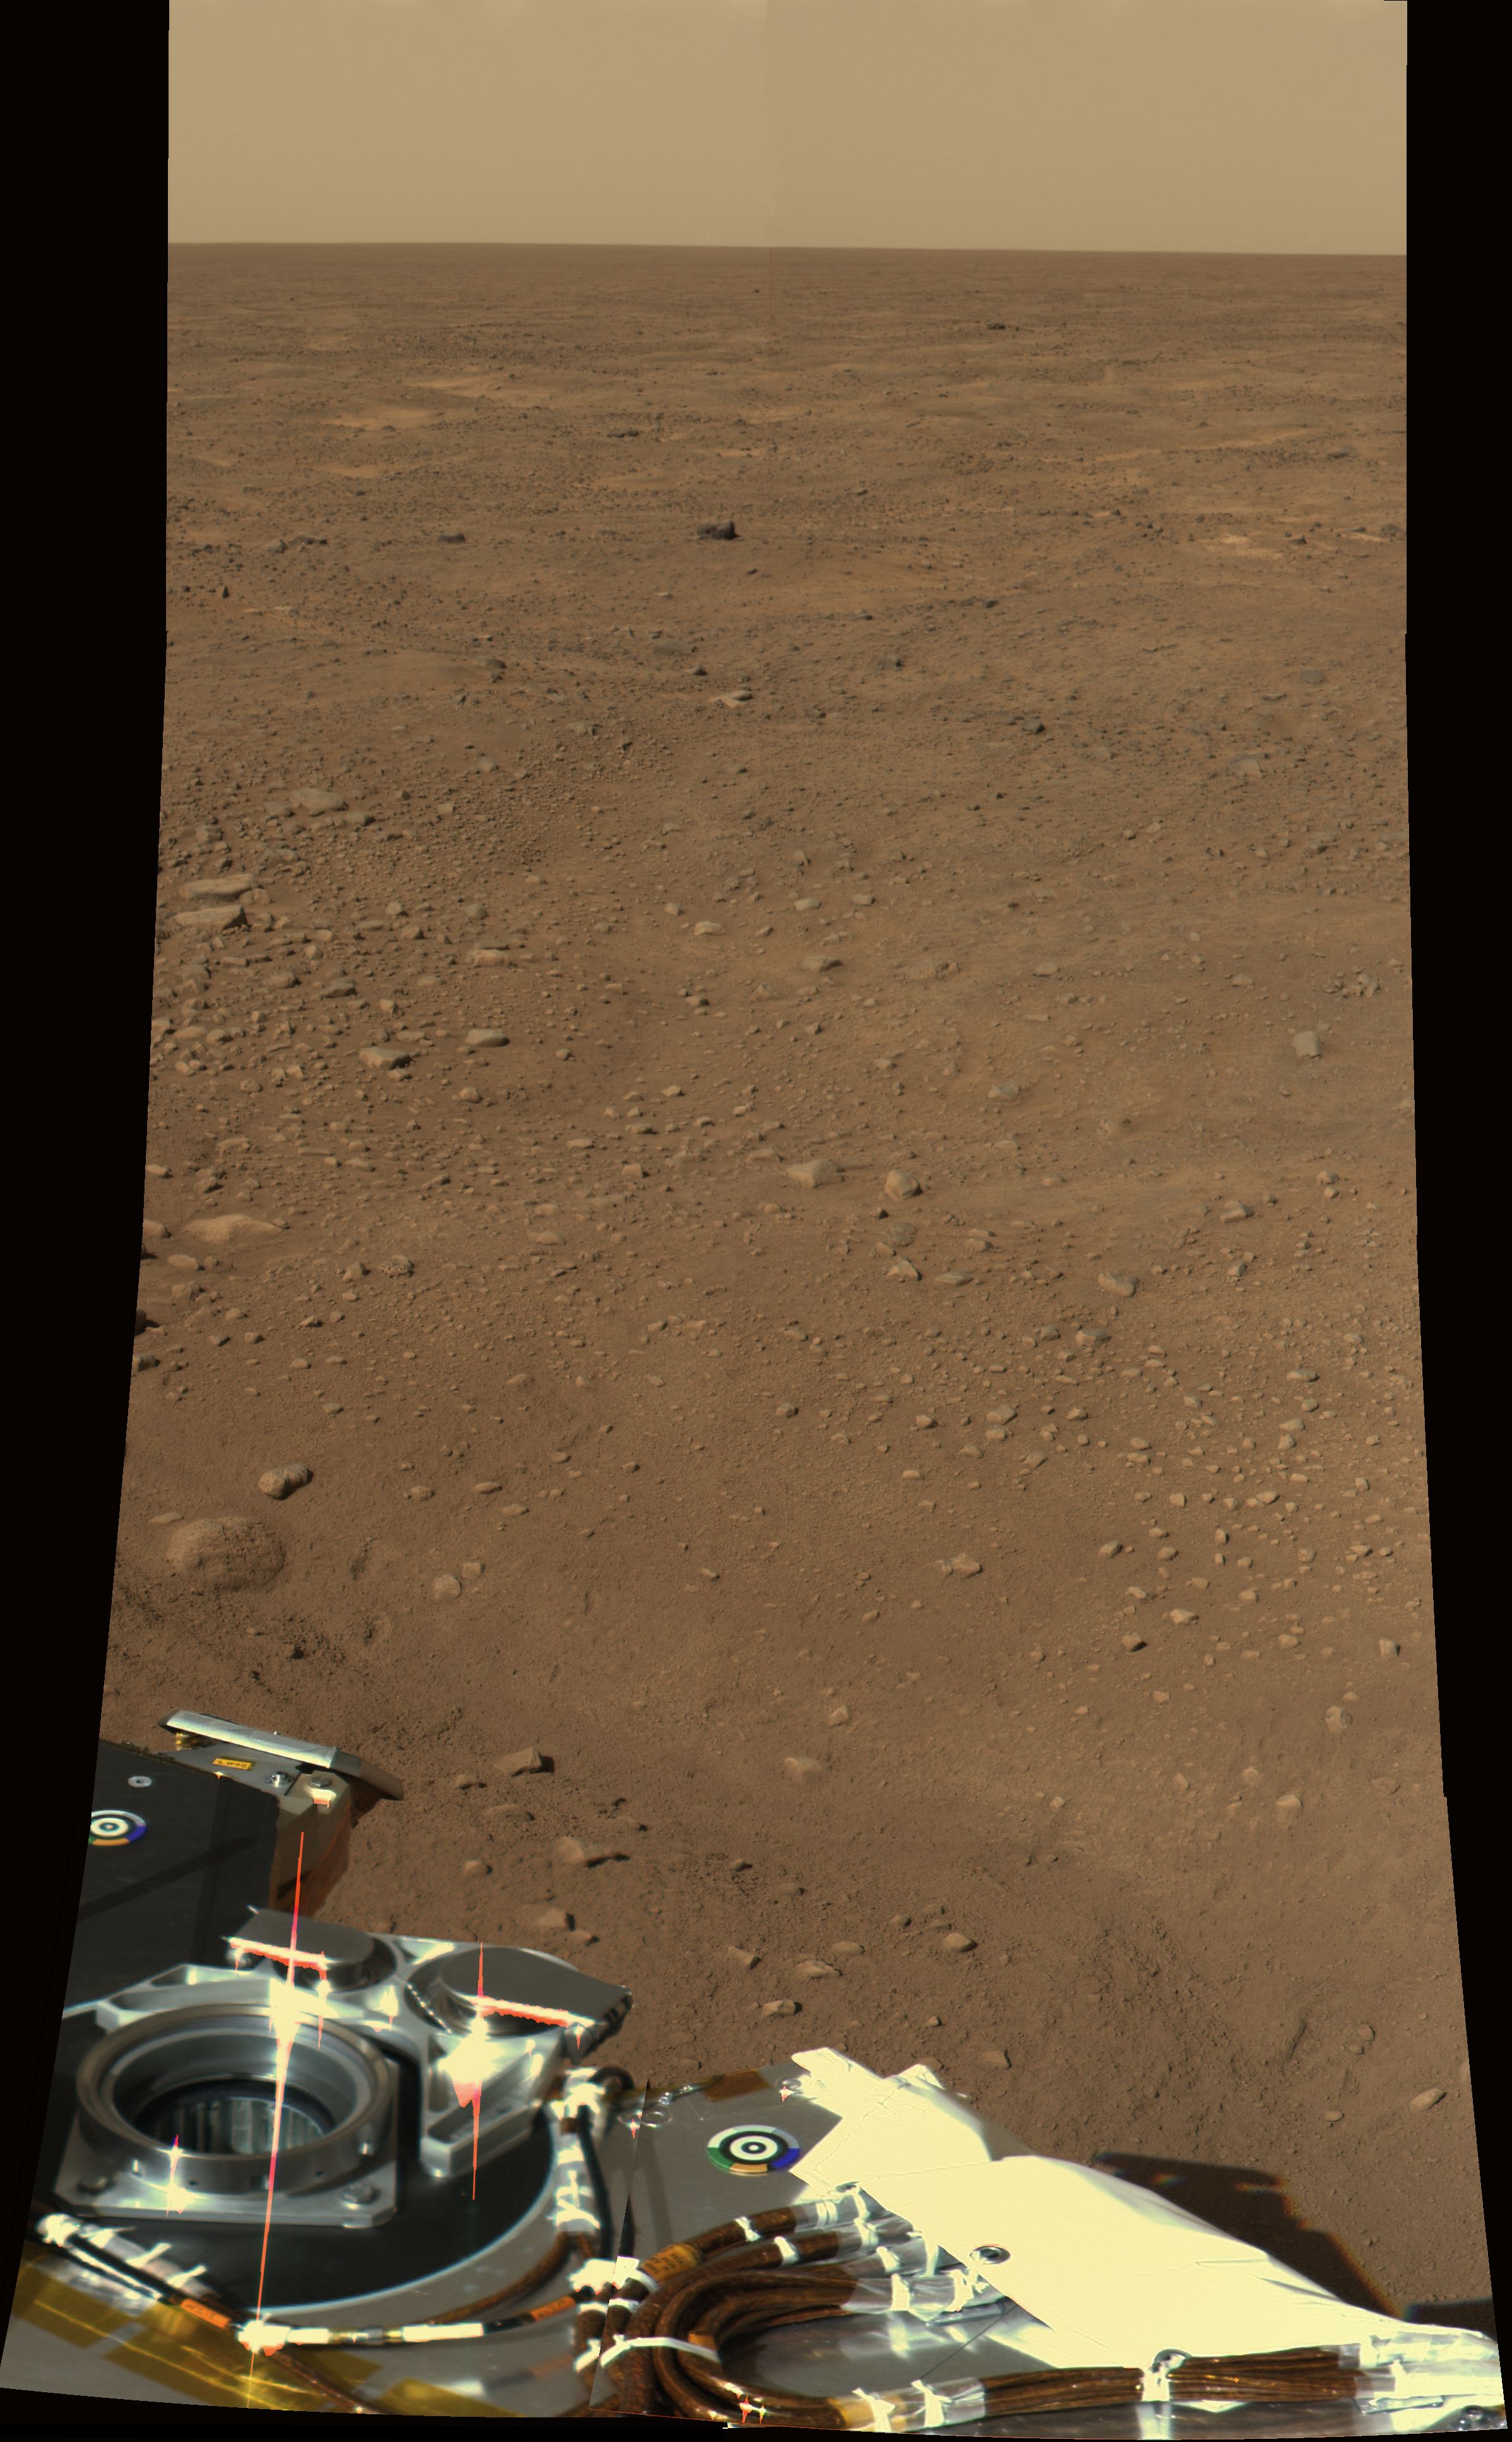

Color view to Northwest of Phoenix

This approximate color (SSI’s red, green, and blue filters: 600, 530, and 480 nanometers) view was obtained on sol 2 by the Surface Stereo Imager (SSI) on board the Phoenix lander. The view is toward the northwest, showing polygonal terrain near the lander and out to the horizon.

The Phoenix Mission is led by the University of Arizona, Tucson, on behalf of NASA. Project management of the mission is by NASA’s Jet Propulsion Laboratory, Pasadena, Calif. Spacecraft development is by Lockheed Martin Space Systems, Denver.

Photojournal Note: As planned, the Phoenix lander, which landed May 25, 2008 23:53 UTC, ended communications in November 2008, about six months after landing, when its solar panels ceased operating in the dark Martian winter.

Credit: NASA/JPL-Caltech/University of Arizona/Texas A&M University